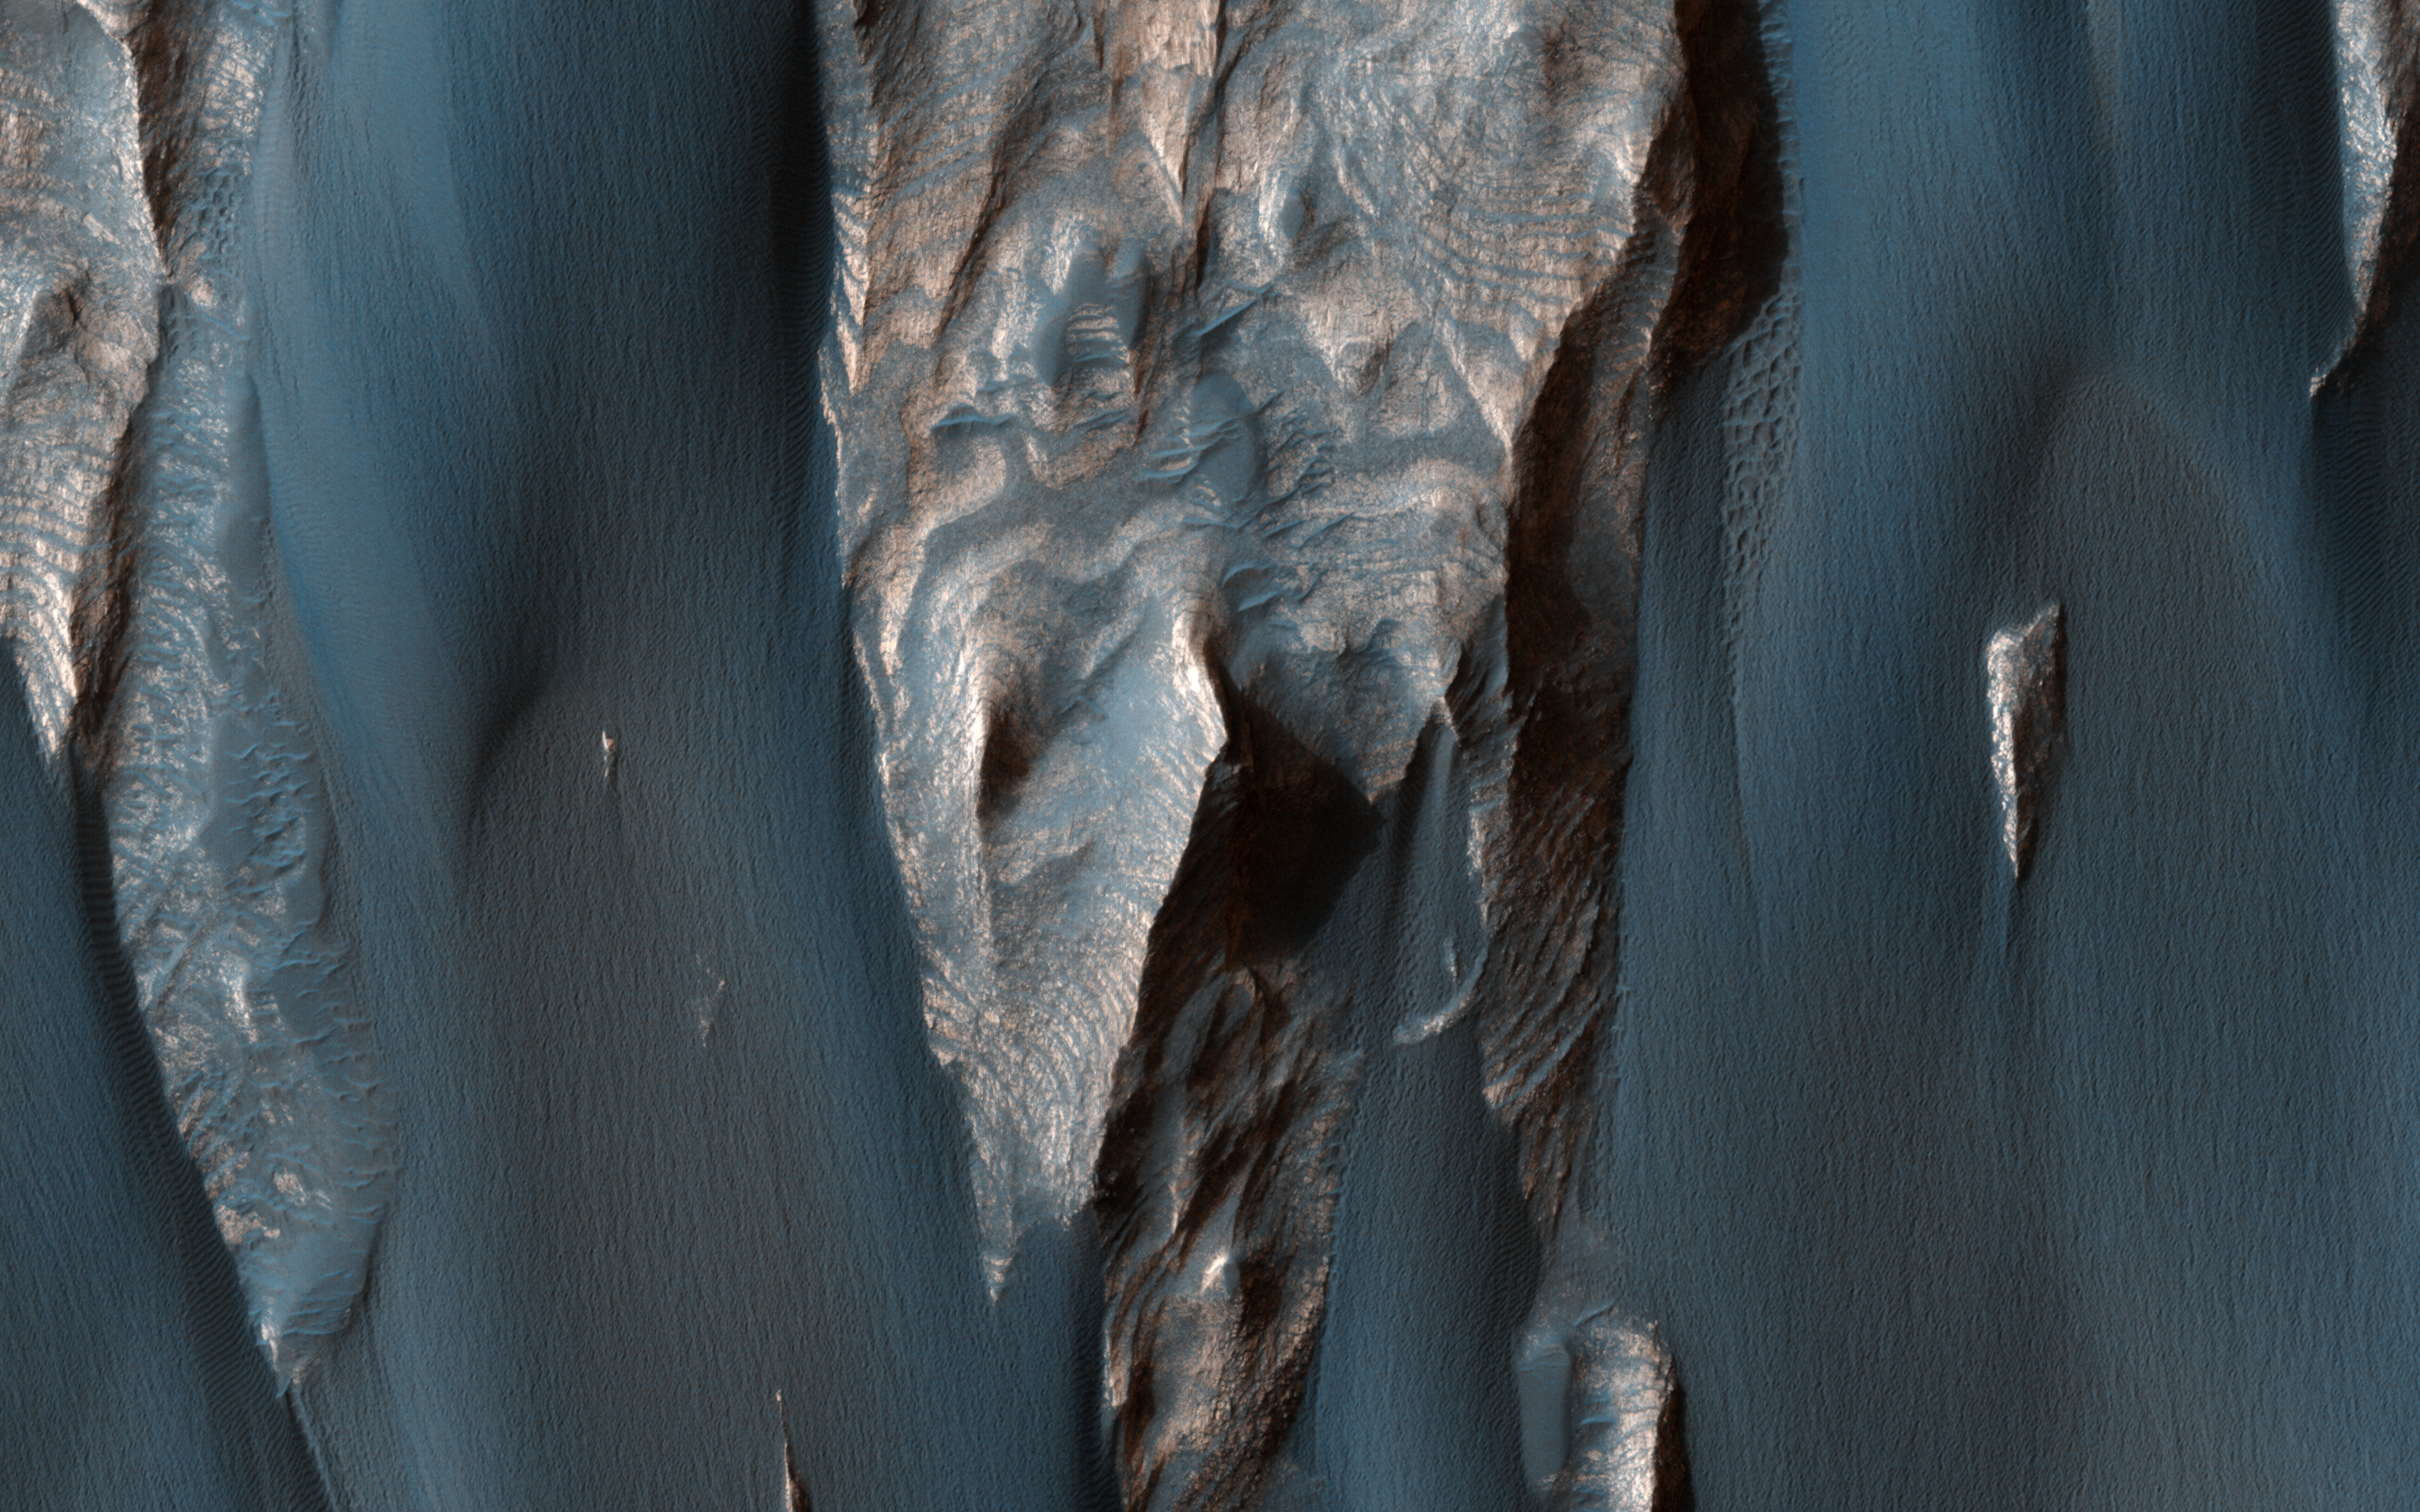

Windblown Sand in Ganges Chasma

Dark, windblown sand covers intricate sedimentary rock layers in this image captured by NASA’s Mars Reconnaissance Orbiter (MRO) from Ganges Chasma, a canyon in the Valles Marineris system.

These features are at once familiar and unusual to those familiar with Earth’s beaches and deserts. Most sand dunes on Earth are made of silica-rich sand, giving them a light color; these Martian dunes owe their dark color to the iron and magnesium-rich sand found in the region.

The map is projected here at a scale of 25 centimeters (9.8 inches) per pixel. [The original image scale is 26.7 centimeters (10.5 inches) per pixel (with 1 x 1 binning); objects on the order of 80 centimeters (31.5 inches) across are resolved.] North is up.

The University of Arizona, Tucson, operates HiRISE, which was built by Ball Aerospace & Technologies Corp., Boulder, Colo. NASA’s Jet Propulsion Laboratory, a division of Caltech in Pasadena, California, manages the Mars Reconnaissance Orbiter Project for NASA’s Science Mission Directorate, Washington.

Credit: NASA/JPL-Caltech/Univ. of Arizona